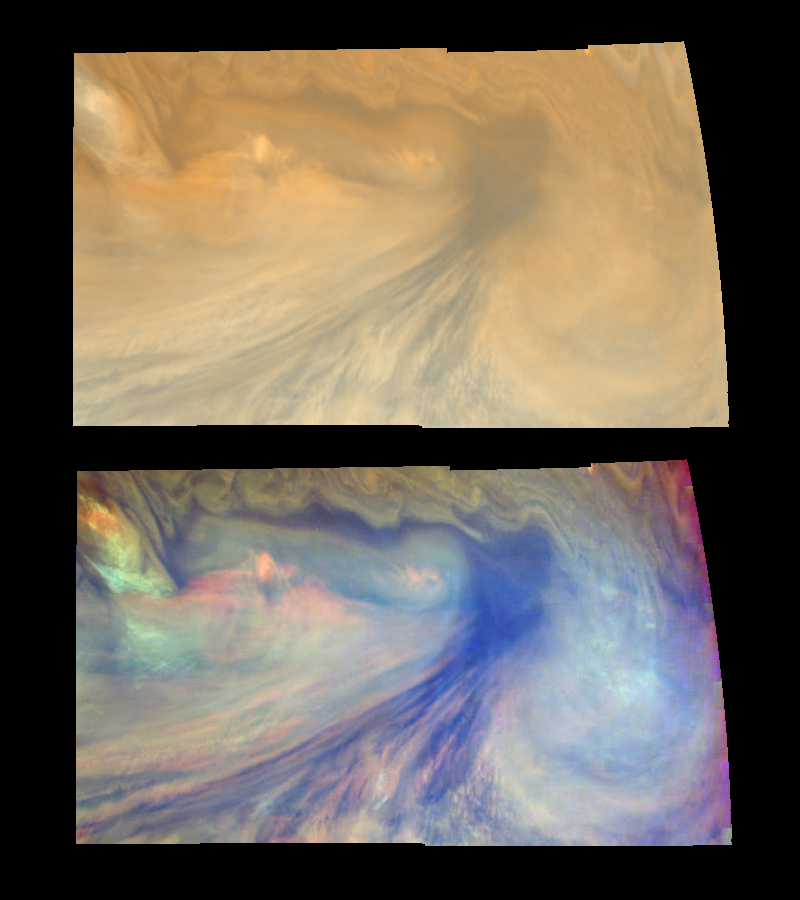

A Jovian Hotspot in True and False Colors (Time set 3)

True and false color views of an equatorial “hotspot” on Jupiter. These images cover an area 34,000 kilometers by 11,000 kilometers. The top mosaic combines the violet (410 nanometers or nm) and near-infrared continuum (756 nm) filter images to create an image similar to how Jupiter would appear to human eyes. Differences in coloration are due to the composition and abundances of trace chemicals in Jupiter’s atmosphere. The bottom mosaic uses Galileo’s three near-infrared wavelengths (756 nm, 727 nm, and 889 nm displayed in red, green, and blue) to show variations in cloud height and thickness. Bluish clouds are high and thin, reddish clouds are low, and white clouds are high and thick. The dark blue hotspot in the center is a hole in the deep cloud with an overlying thin haze. The light blue region to the left is covered by a very high haze layer. The multicolored region to the right has overlapping cloud layers of different heights. Galileo is the first spacecraft to distinguish cloud layers on Jupiter.

North is at the top. The mosaics cover latitudes 1 to 10 degrees and are centered at longitude 336 degrees West. The planetary limb runs along the right edge of the image. Cloud patterns appear foreshortened as they approach the limb. The smallest resolved features are tens of kilometers in size. These images were taken on December 17, 1996, at a range of 1.5 million kilometers by the Solid State Imaging system aboard NASA’s Galileo spacecraft.

The Jet Propulsion Laboratory, Pasadena, CA manages the mission for NASA’s Office of Space Science, Washington, DC.

Credit: NASA/JPL-Caltech